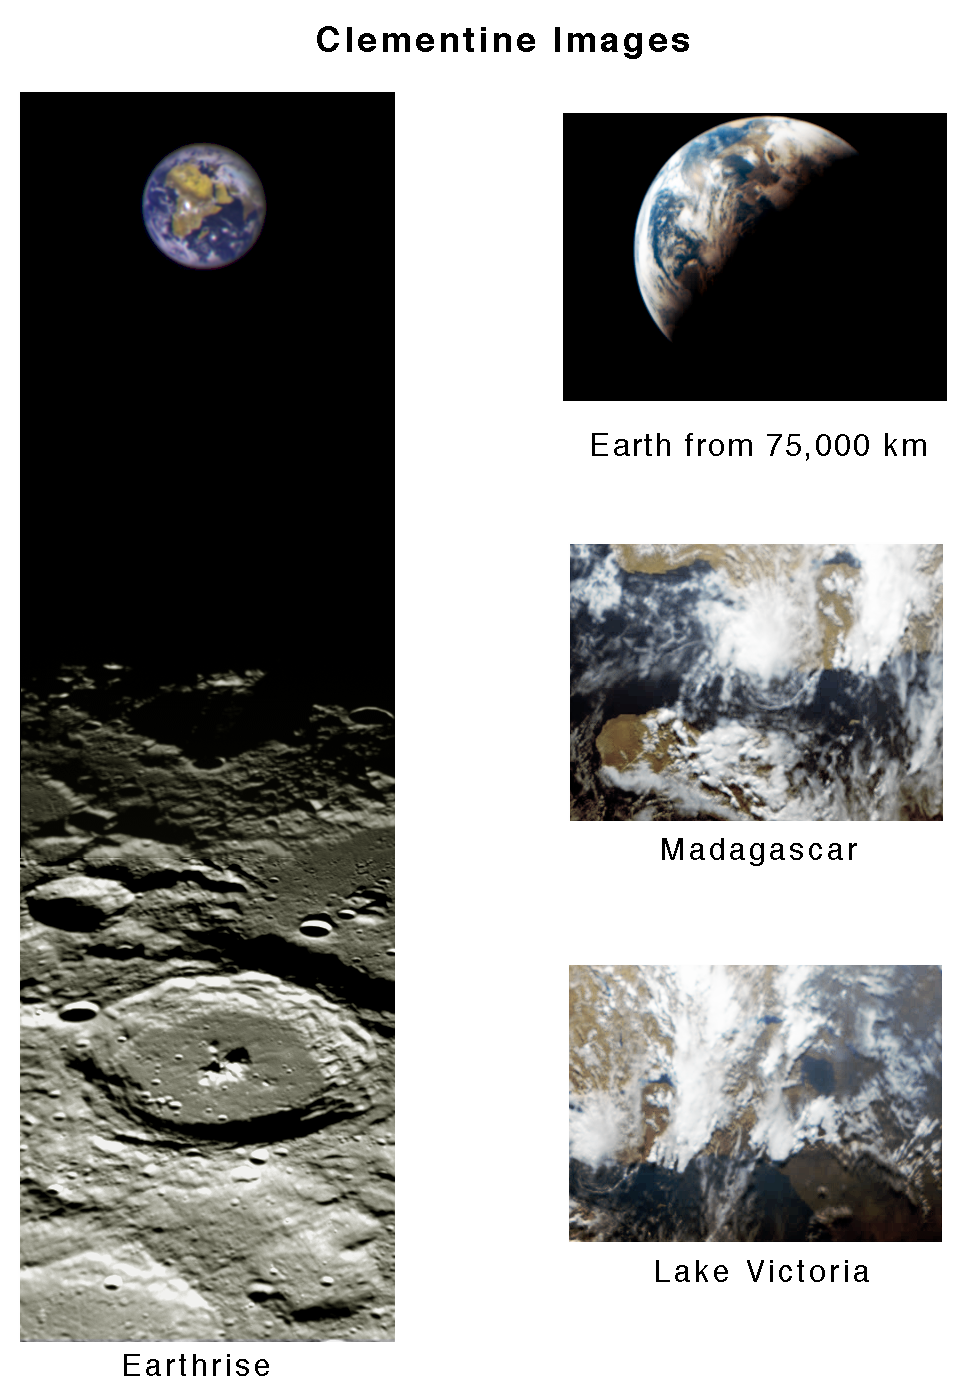

Clementine Images of Earth and Moon

During its flight and lunar orbit, the Clementine spacecraft returned images of the planet Earth and the Moon. This collection of UVVIS camera Clementine images shows the Earth from the Moon and 3 images of the Earth.

The image on the left shows the Earth as seen across the lunar north pole; the large crater in the foreground is Plaskett. The Earth actually appeared about twice as far above the lunar horizon as shown. The top right image shows the Earth as viewed by the UVVIS camera while Clementine was in transit to the Moon; swirling white cloud patterns indicate storms. The two views of southeastern Africa were acquired by the UVVIS camera while Clementine was in low Earth orbit early in the mission

Credit: NASA/JPL/USGS